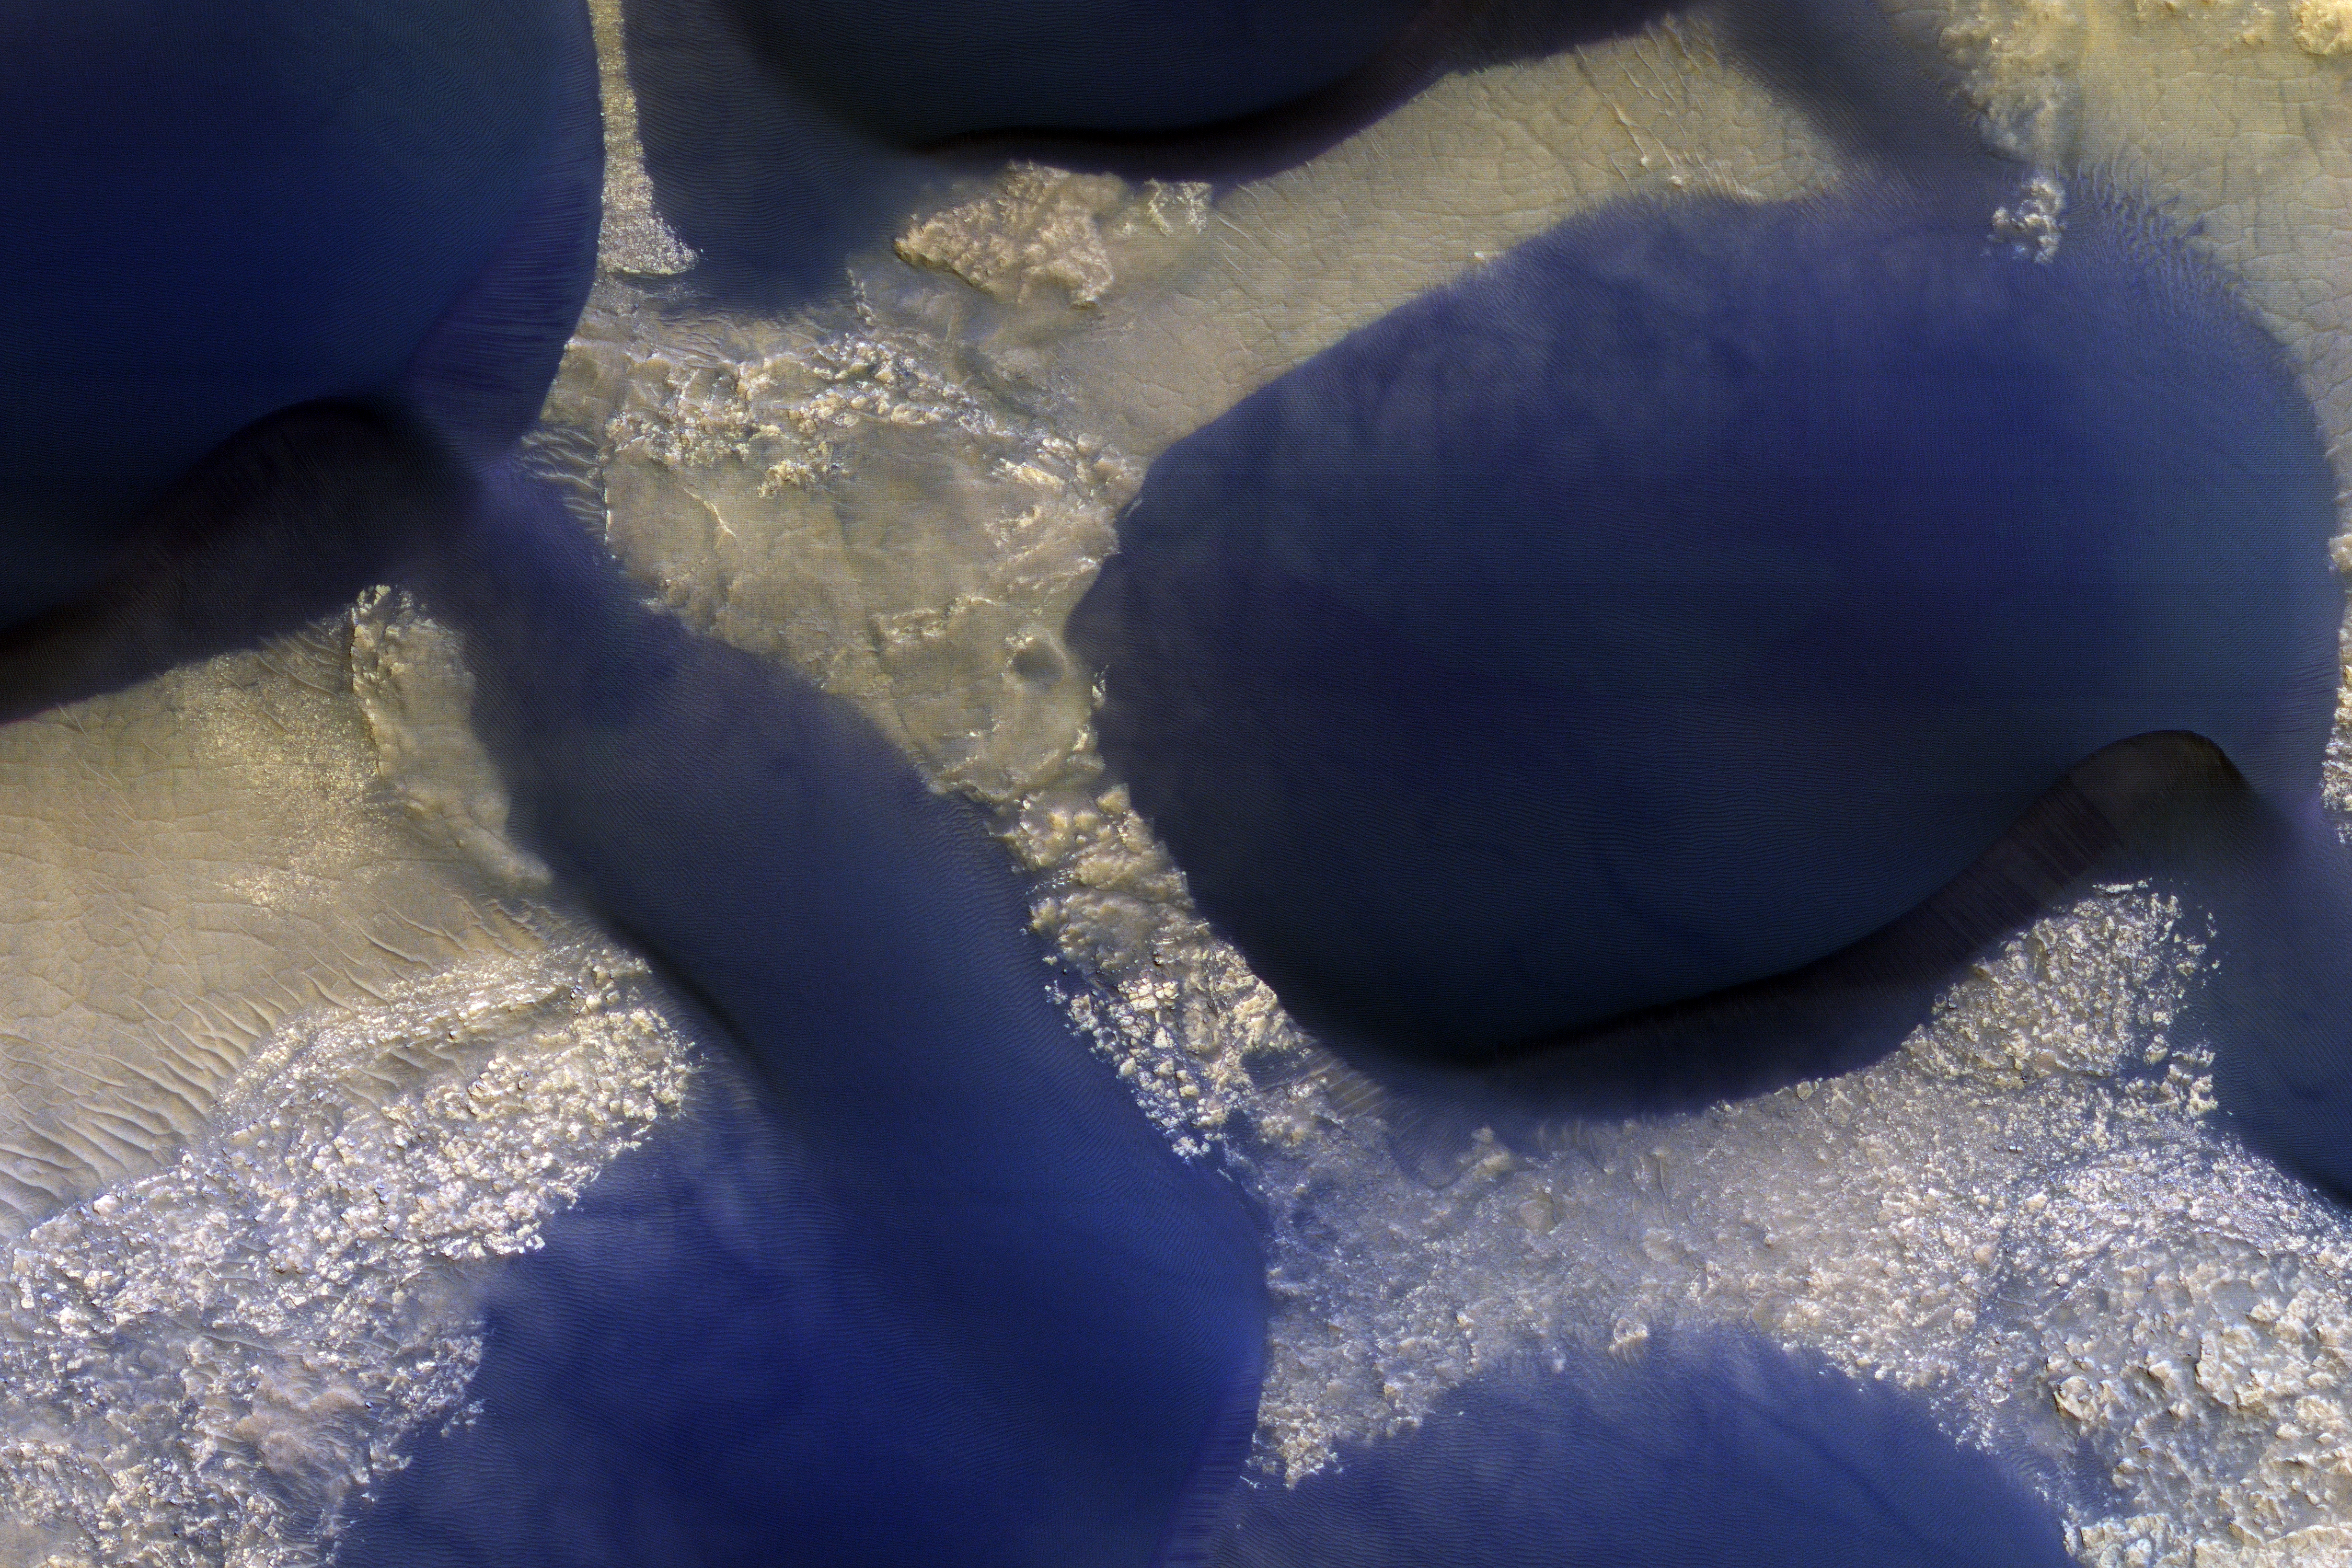

The Changing Dunes of Wirtz Crater

The large dark feature is a classic Martian sand dune. Most sand on Earth is made from the mineral quartz, which is white and bright. On Mars, most sand is composed of dark basalt, a volcanic rock. For this reason, dunes on Mars are darker than those on Earth.

The dunes in this observation, within Wirtz Crater, are known as “barchans.” The steepest slope is on the eastern (right) side, partially in shadow, and represents the direction the dune is migrating as the sand is blown and transported by the wind. Small ripples are visible on much of the dune surface. The dark streaks on the dune are tracks left by passing vortices known to us as dust devils. These raise dust off the dune, revealing a darker substrate.

This is a stereo pair with ESP_021893_1315.

The University of Arizona, Tucson, operates HiRISE, which was built by Ball Aerospace & Technologies Corp., Boulder, Colo. NASA’s Jet Propulsion Laboratory, a division of Caltech in Pasadena, California, manages the Mars Reconnaissance Orbiter Project for NASA’s Science Mission Directorate, Washington.

Credit: NASA/JPL-Caltech/Univ. of Arizona